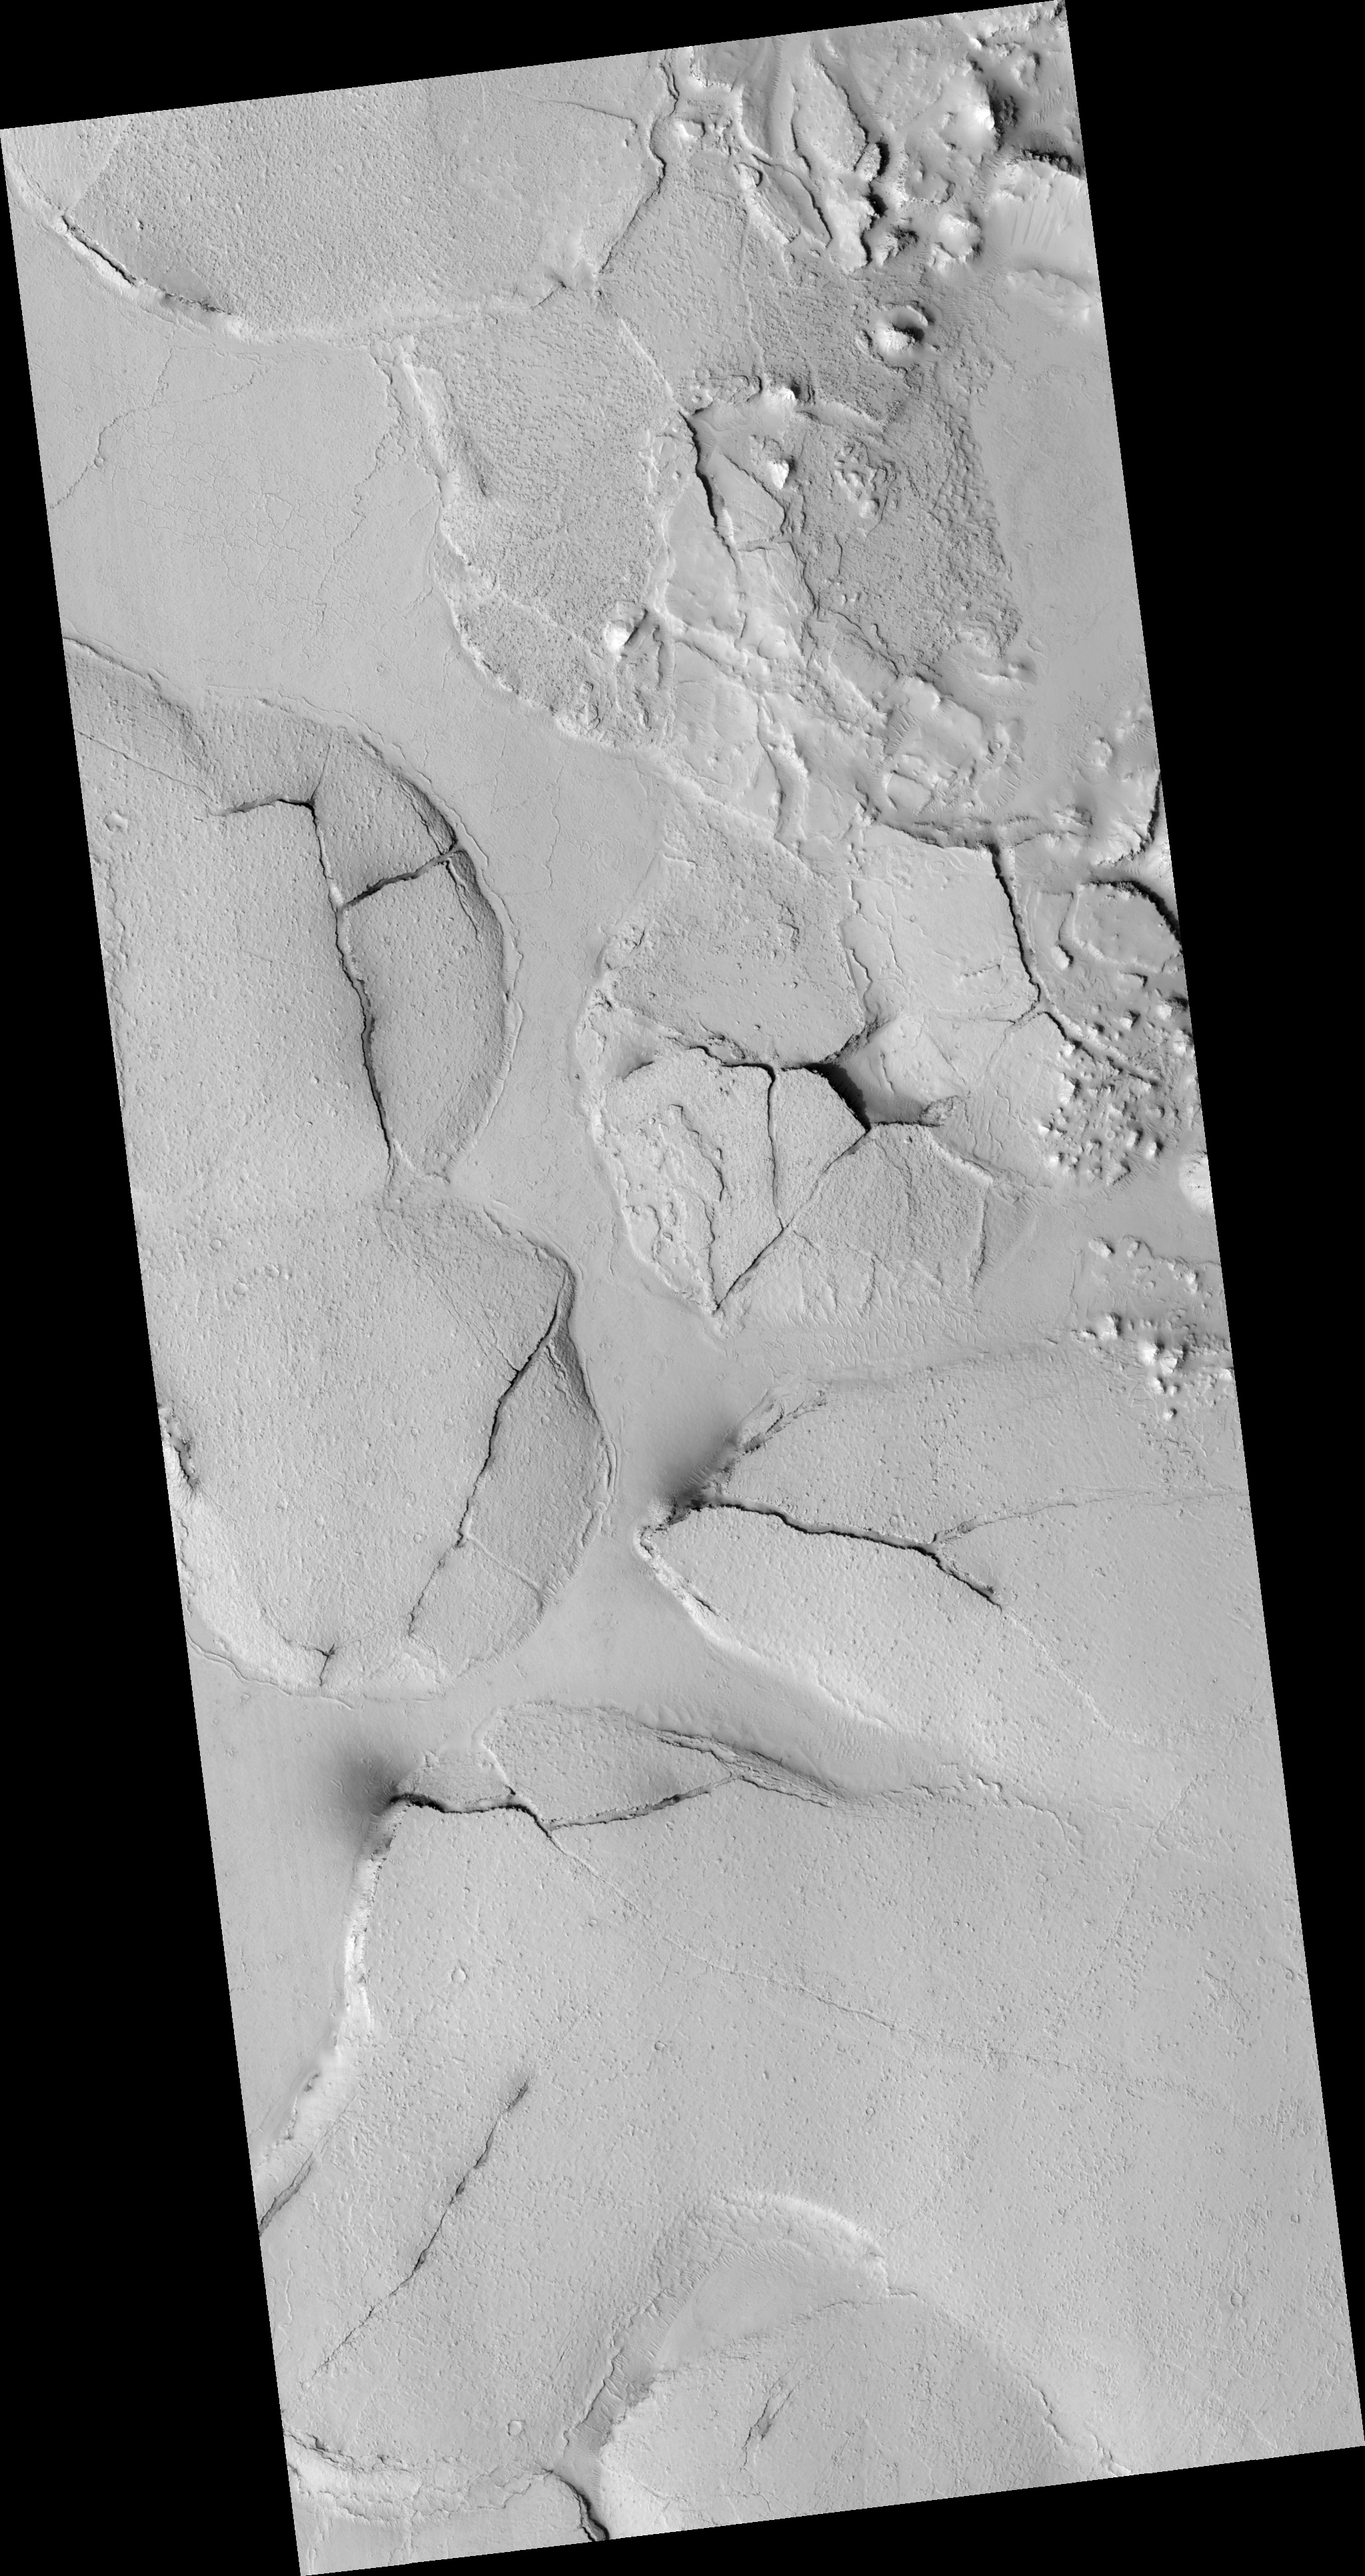

Fractured Mounds in Elysium Planitia

This HiRISE image (PSP_003597_1765), shows fractured mounds on the southern edge of Elysium Planitia.

The mounds are typically a few kilometers in diameter and about 200 feet tall. The fractures that crisscross their surfaces are dilational (extensional) in nature, suggesting that the mounds formed by localized uplift (i.e., they were pushed up from below).

The mounds are probably composed of solidified lava. They are contiguous with, and texturally similar to, the flood lavas that blanket much of Elysium Planitia, and, where dilation cracks provide cross-sectional exposure, the uplifted material is rocky.

Patches of mechanically weak and disrupted material overlie the rocky mound material. This is particularly conspicuous in the northeast corner of the HiRISE image. These patches may be remnants of a layer that was once more continuous but has been extensively eroded. Smooth lava plains fill the low-lying areas between the mounds. They are riddled with sinuous pressure ridges. The entire area is covered by a relatively thin layer of dust and sand.

Observation Toolbox
Acquisition date: 5 May 2007
Local Mars time: 3:35 PM
Degrees latitude (centered): -3.3°
Degrees longitude (East): 167.9°
Range to target site: 290.3 km (181.4 miles)
Original image scale range: 29.0 cm/pixel (with 1 x 1 binning) so objects ~87 cm across are resolved
Map-projected scale: 25 cm/pixel and north is up
Map-projection: EQUIRECTANGULAR
Emission angle: 22.9°
Phase angle: 33.1°
Solar incidence angle: 55°, with the Sun about 35° above the horizon
Solar longitude: 231.0°, Northern Autumn

NASA’s Jet Propulsion Laboratory, a division of the California Institute of Technology in Pasadena, manages the Mars Reconnaissance Orbiter for NASA’s Science Mission Directorate, Washington. Lockheed Martin Space Systems, Denver, is the prime contractor for the project and built the spacecraft. The High Resolution Imaging Science Experiment is operated by the University of Arizona, Tucson, and the instrument was built by Ball Aerospace and Technology Corp., Boulder, Colo.

Credit: NASA/JPL/Univ. of Arizona